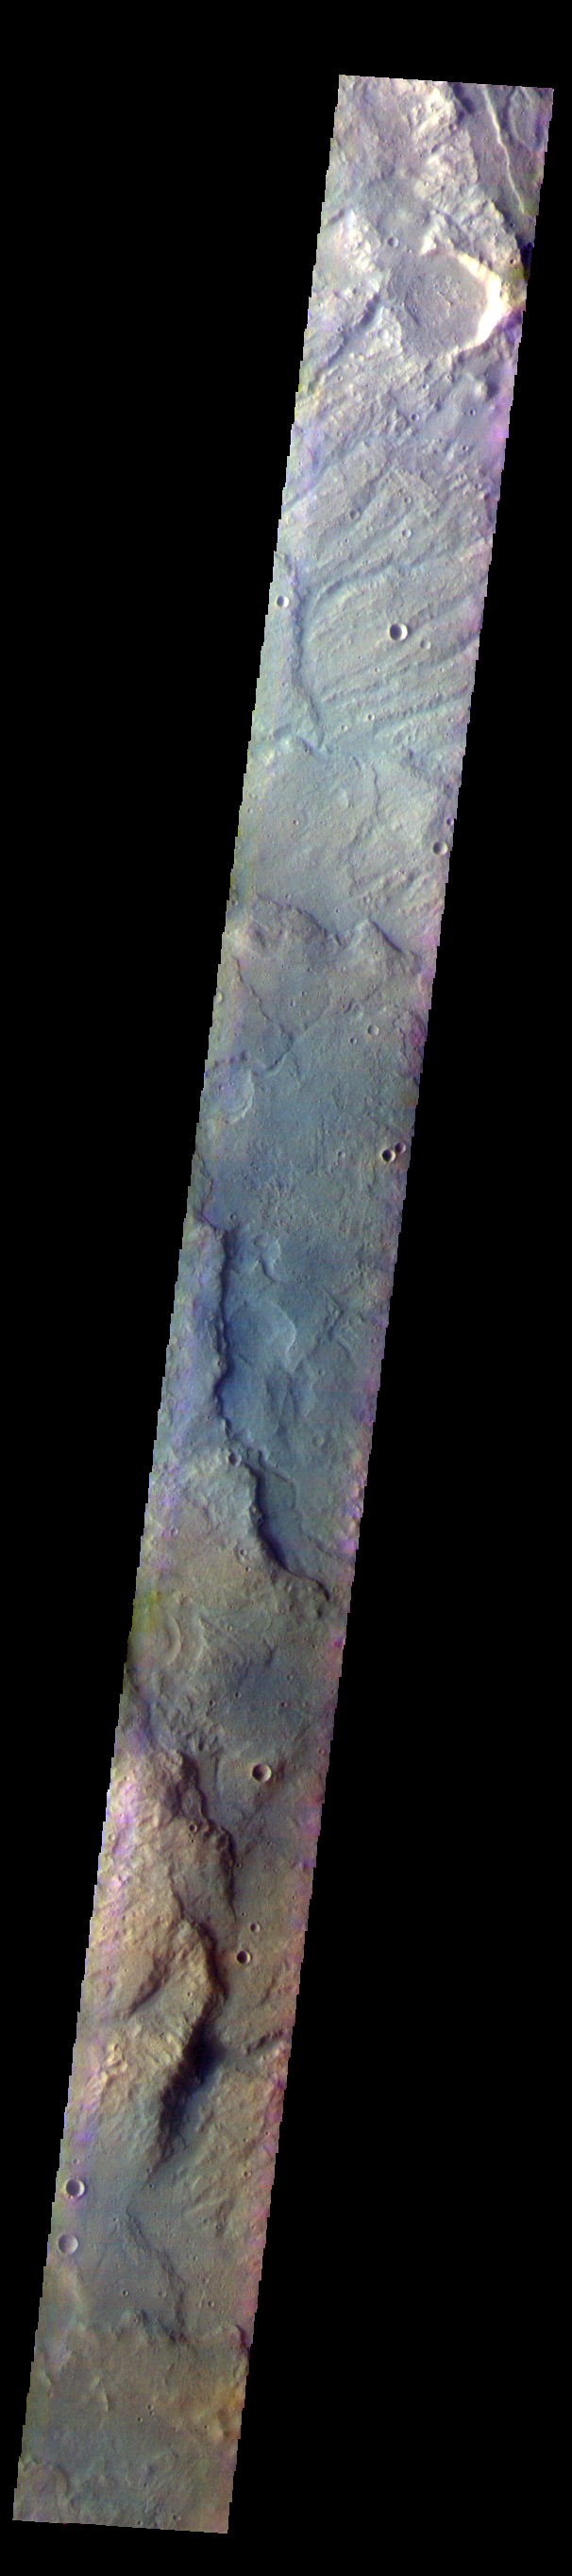

Terra Sirenum – False Color

The THEMIS VIS camera contains 5 filters. The data from different filters can be combined in multiple ways to create a false color image. These false color images may reveal subtle variations of the surface not easily identified in a single band image. Today’s false color image shows part of the plains and highlands of Terra Sirenum.

Credit: NASA/JPL-Caltech/ASU